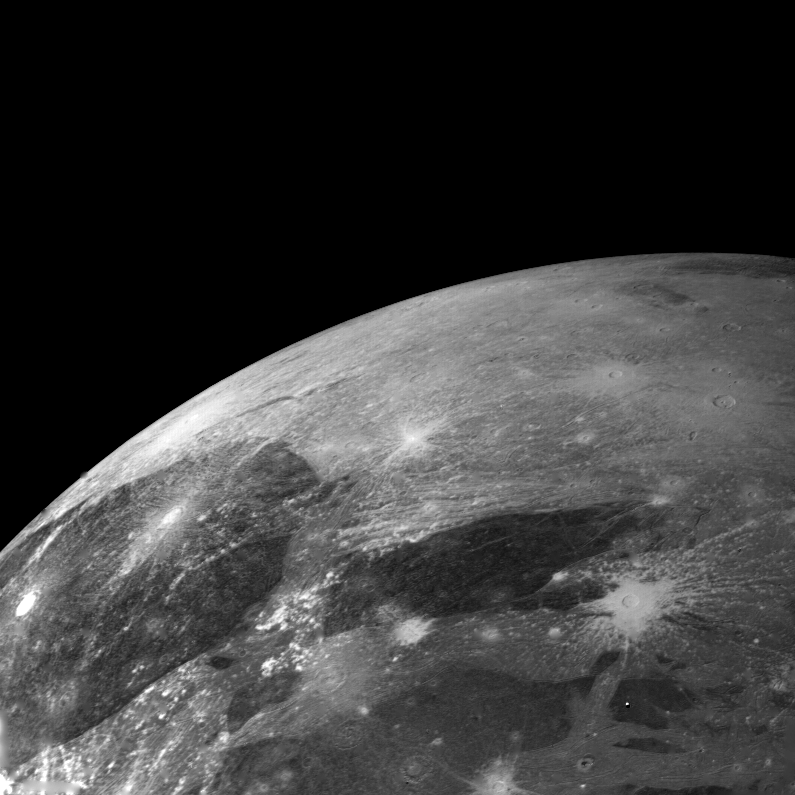

Ganymede – high resolution

This picture of Ganymede was taken on the afternoon of March 5, from a range of 272,000 kilometers. The center of the picture lies at 13 latitude, 359 longitude. Many bright impact craters are shown that have radial ejecta patterns. These rays lie across and therefore are younger than the bright and dark background material. Many older impact craters are shown that have lost their rays probably by impact erosion. The bright background areas contain grooves and ridges that may be caused by faulting of the surface materials. JPL manages and controls the Voyager Project for NASA’s Office of Space Science.

Credit: NASA/JPL